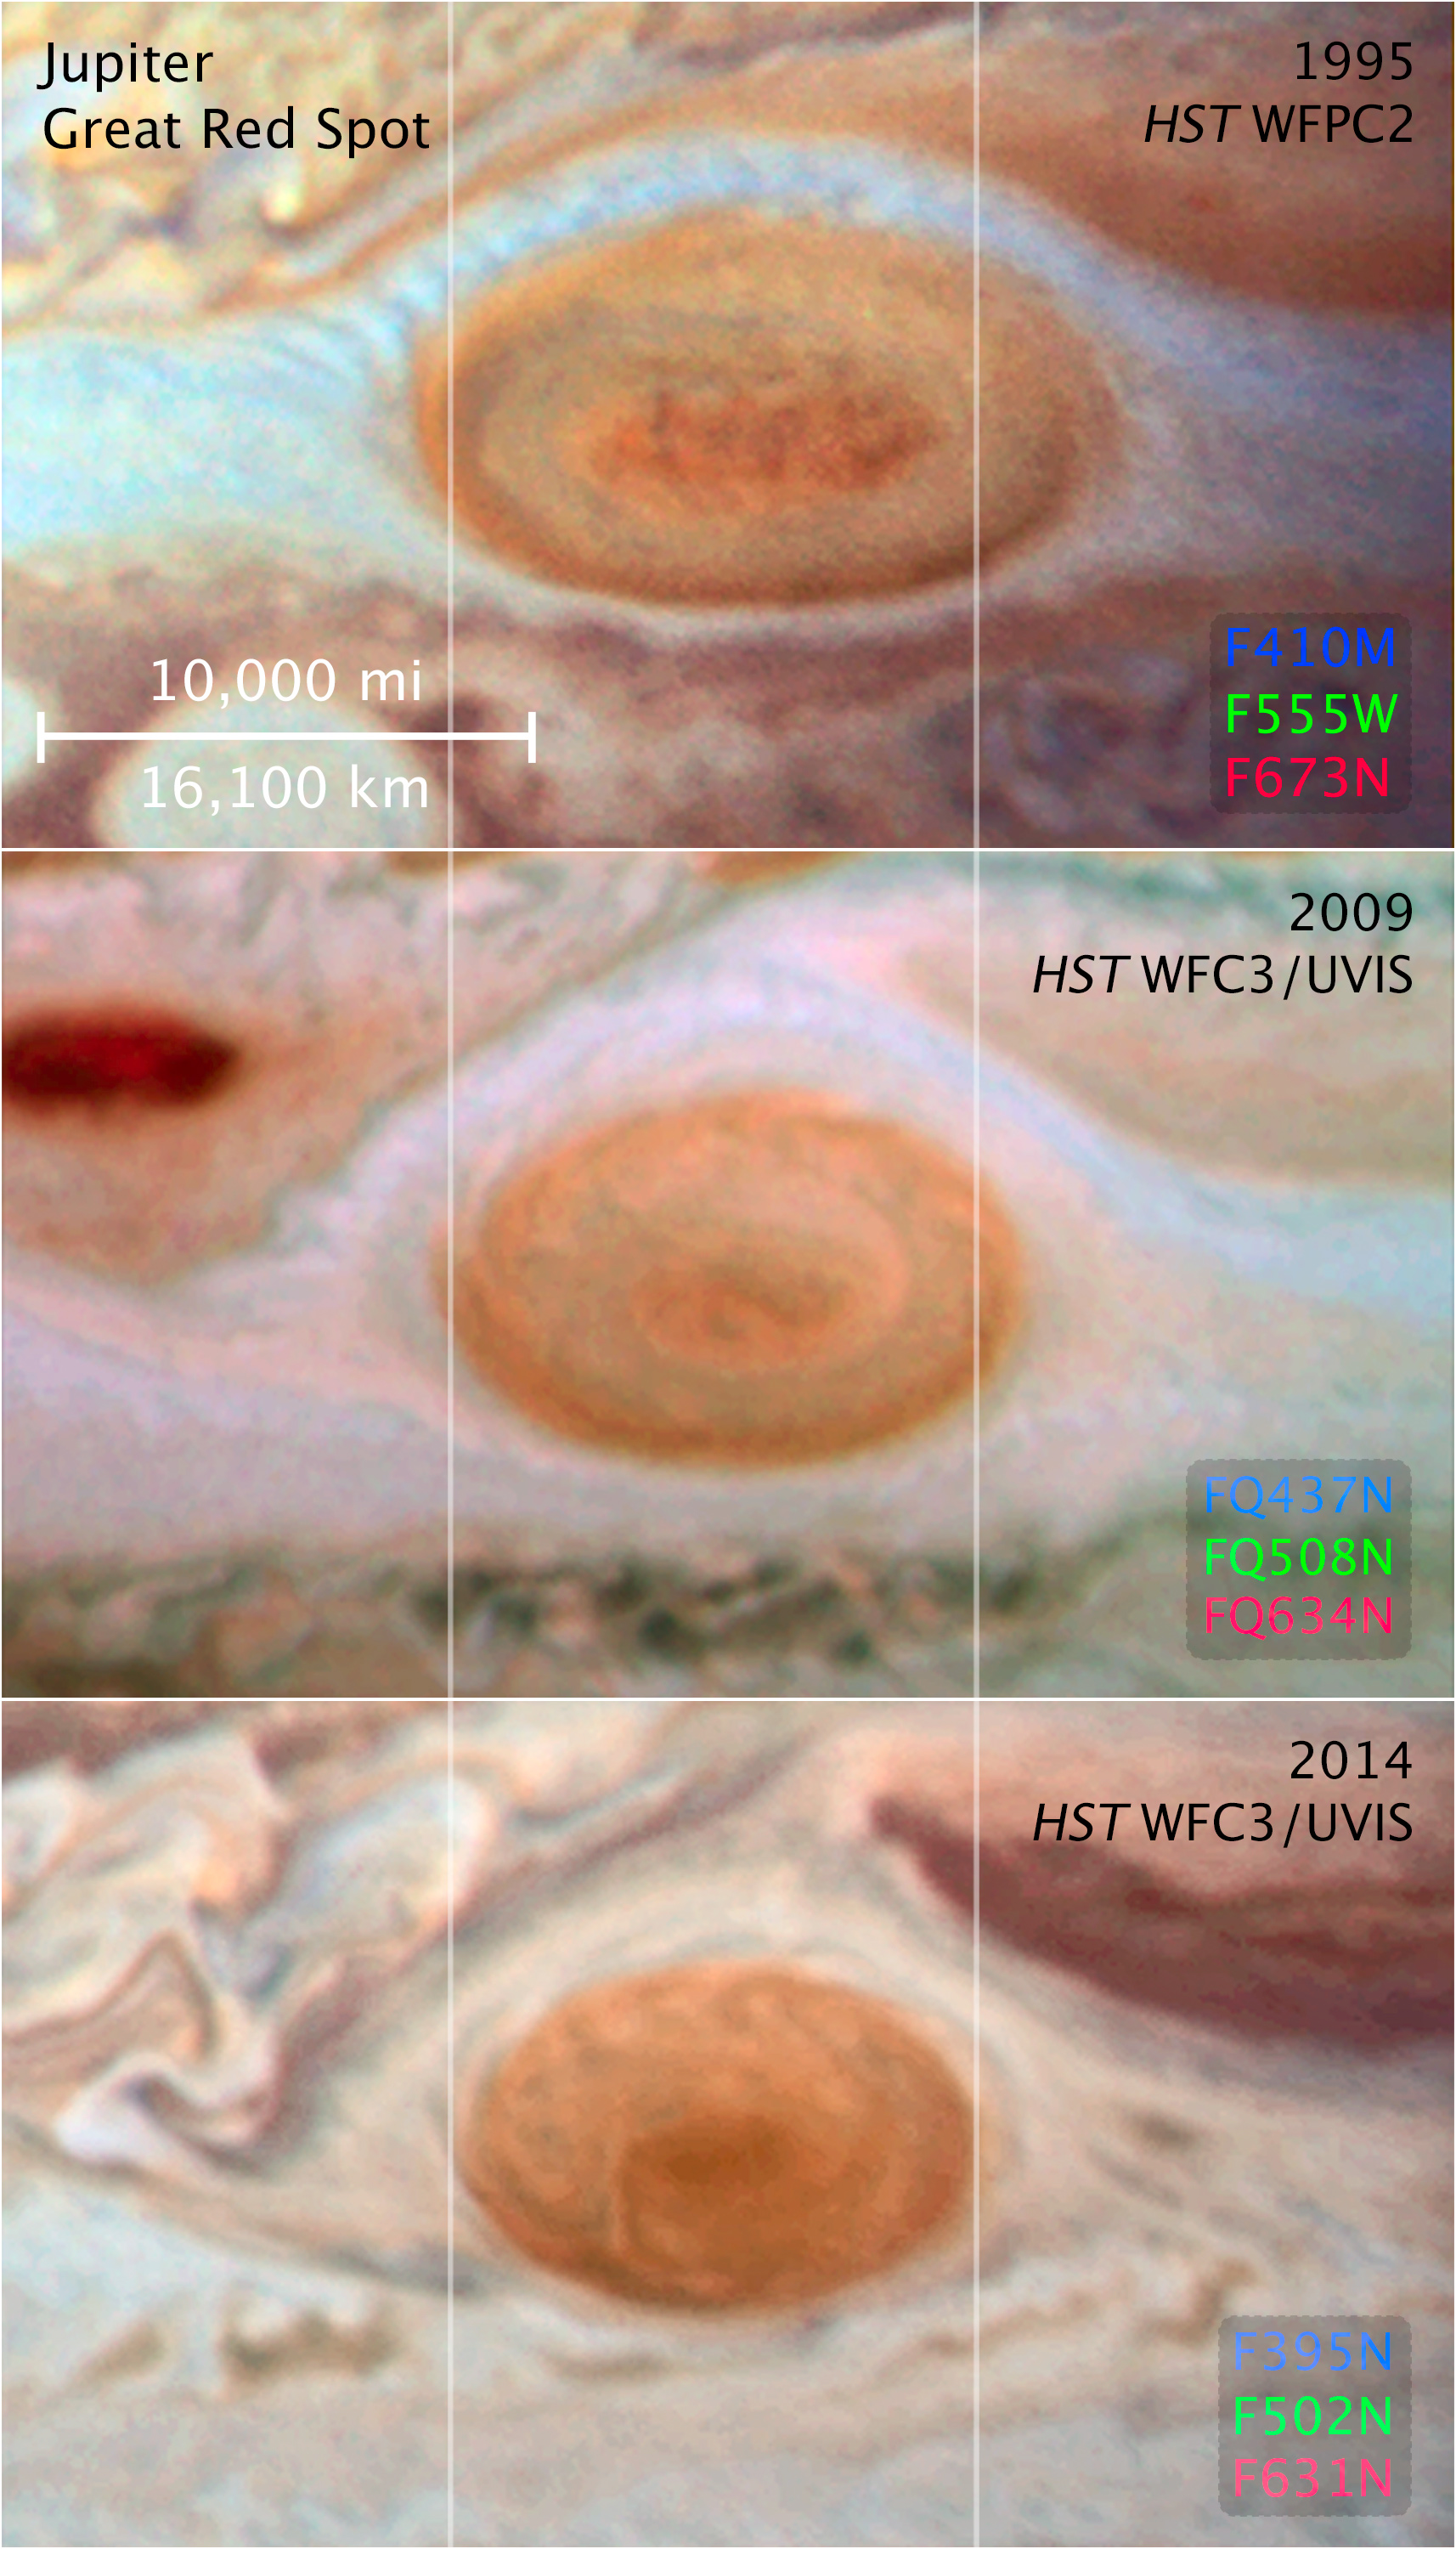

Compass and Scale Image for Jupiter Great Red Spot

Object Name: Jupiter
Object Description: Planet
Filters: WFPC2 (1995): F410M, F555W, and F673N WFC3/UVIS (2009): FQ437N, FQ508N, and FQ634N WFC3/UVIS (2014): F395N, F502W, and F631N

1995 image: Blue: F410M, Green: F555W, Red: F673N 2009 image: Blue: FQ437N, Green: FQ508N, Red: FQ634N 2014 image: Blue: F395N, Green: F502W, Red: F631N

Credit: Illustration: NASA, ESA, and Z. Levay (STScI)